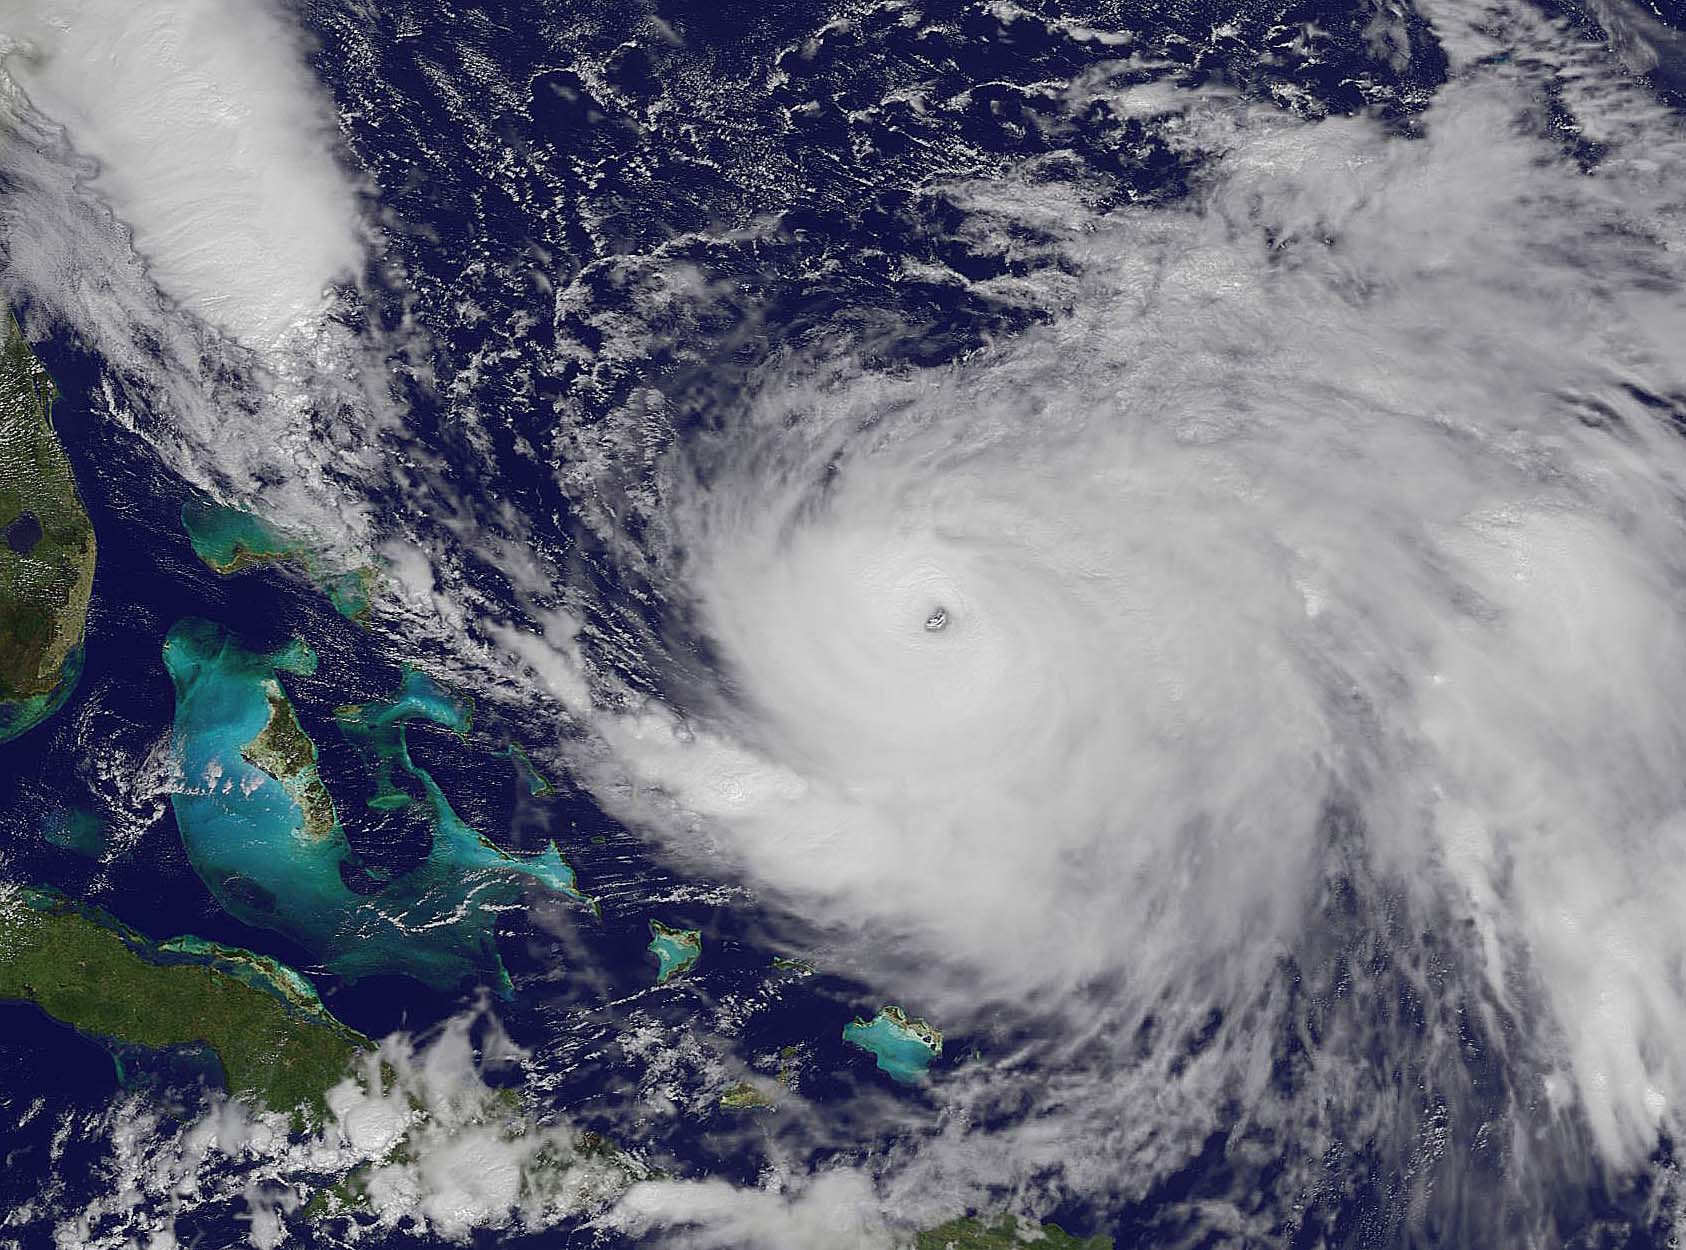

Joaquin moves away from East Coast

NOAA's GOES-East satellite captured this visible image of Hurricane Joaquin east of the Bahamas on Oct. 3 at 1615 UTC (12:15 p.m. EDT). The national weather forecast for October 3, 2015: Joaquin is no threat for now, but the nor'easter on the East Coast is causing massive flooding. Heavy rain hit Charleston, South Carolina., and much of the Southeast on Saturday, giving the region little relief from the threat of Hurricane Joaquin as it moved to the northeast away from the East Coast.

Credit: NASA/NOAA GOES Project